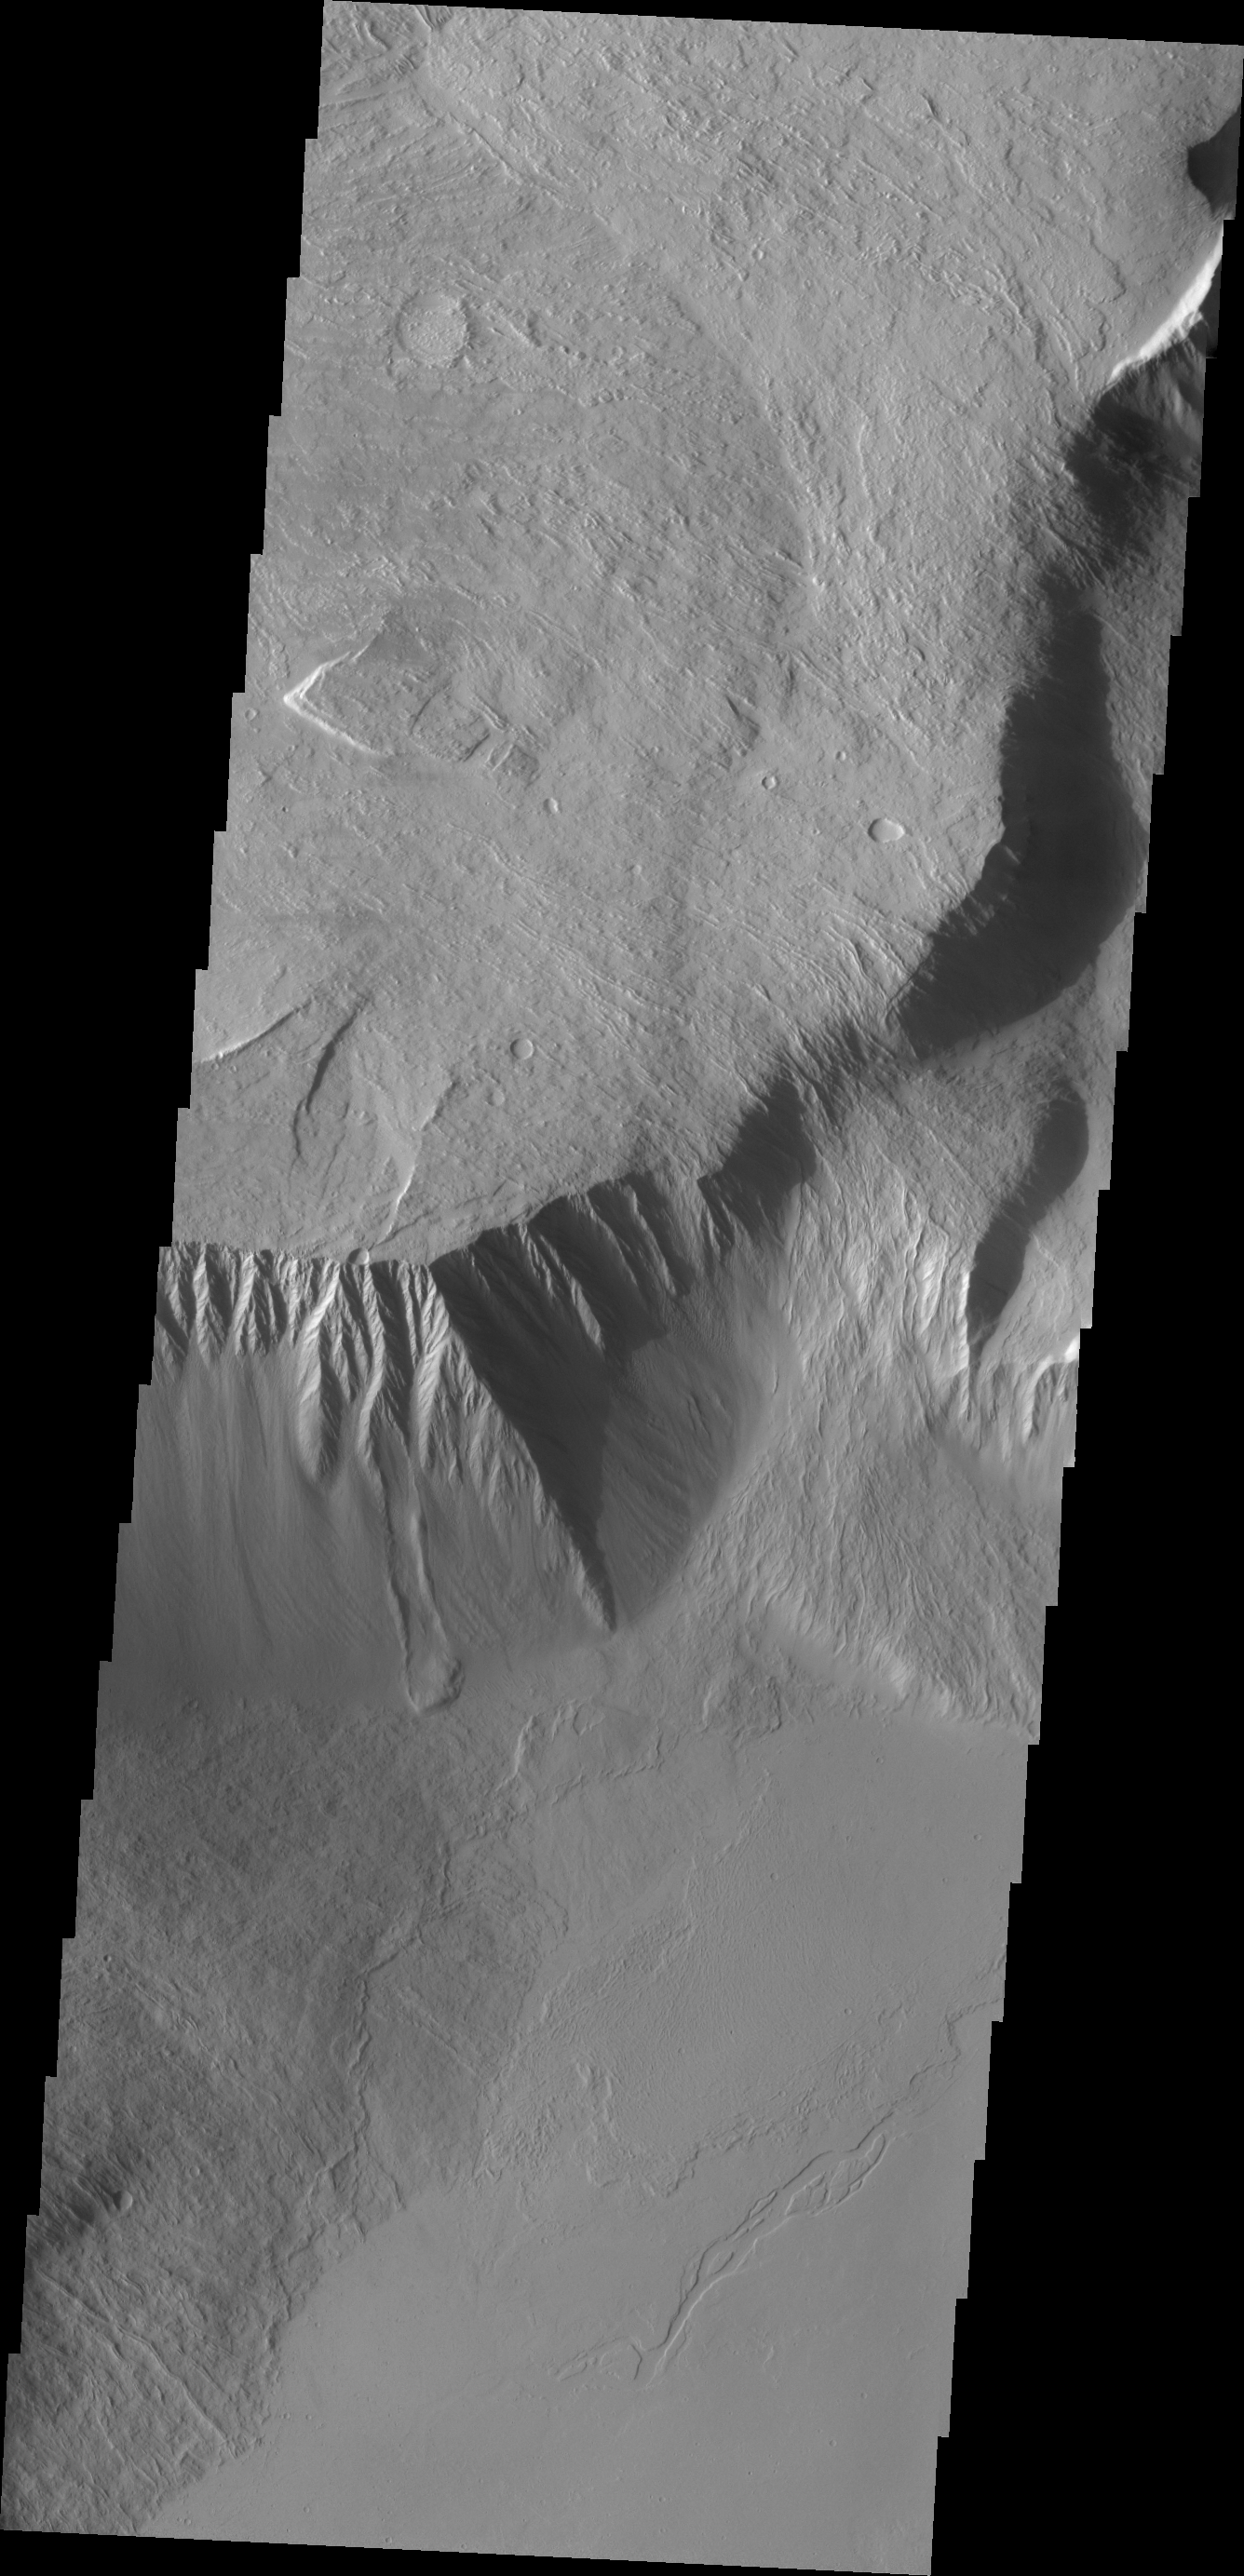

Olympus Mons

This VIS image shows the southeast flank of Olympus Mons. This huge volcano is surrounded by an escarpment, a large cliff at the volcano margin. This image has a landslide along this escarpment.

Credit: NASA/JPL/ASU